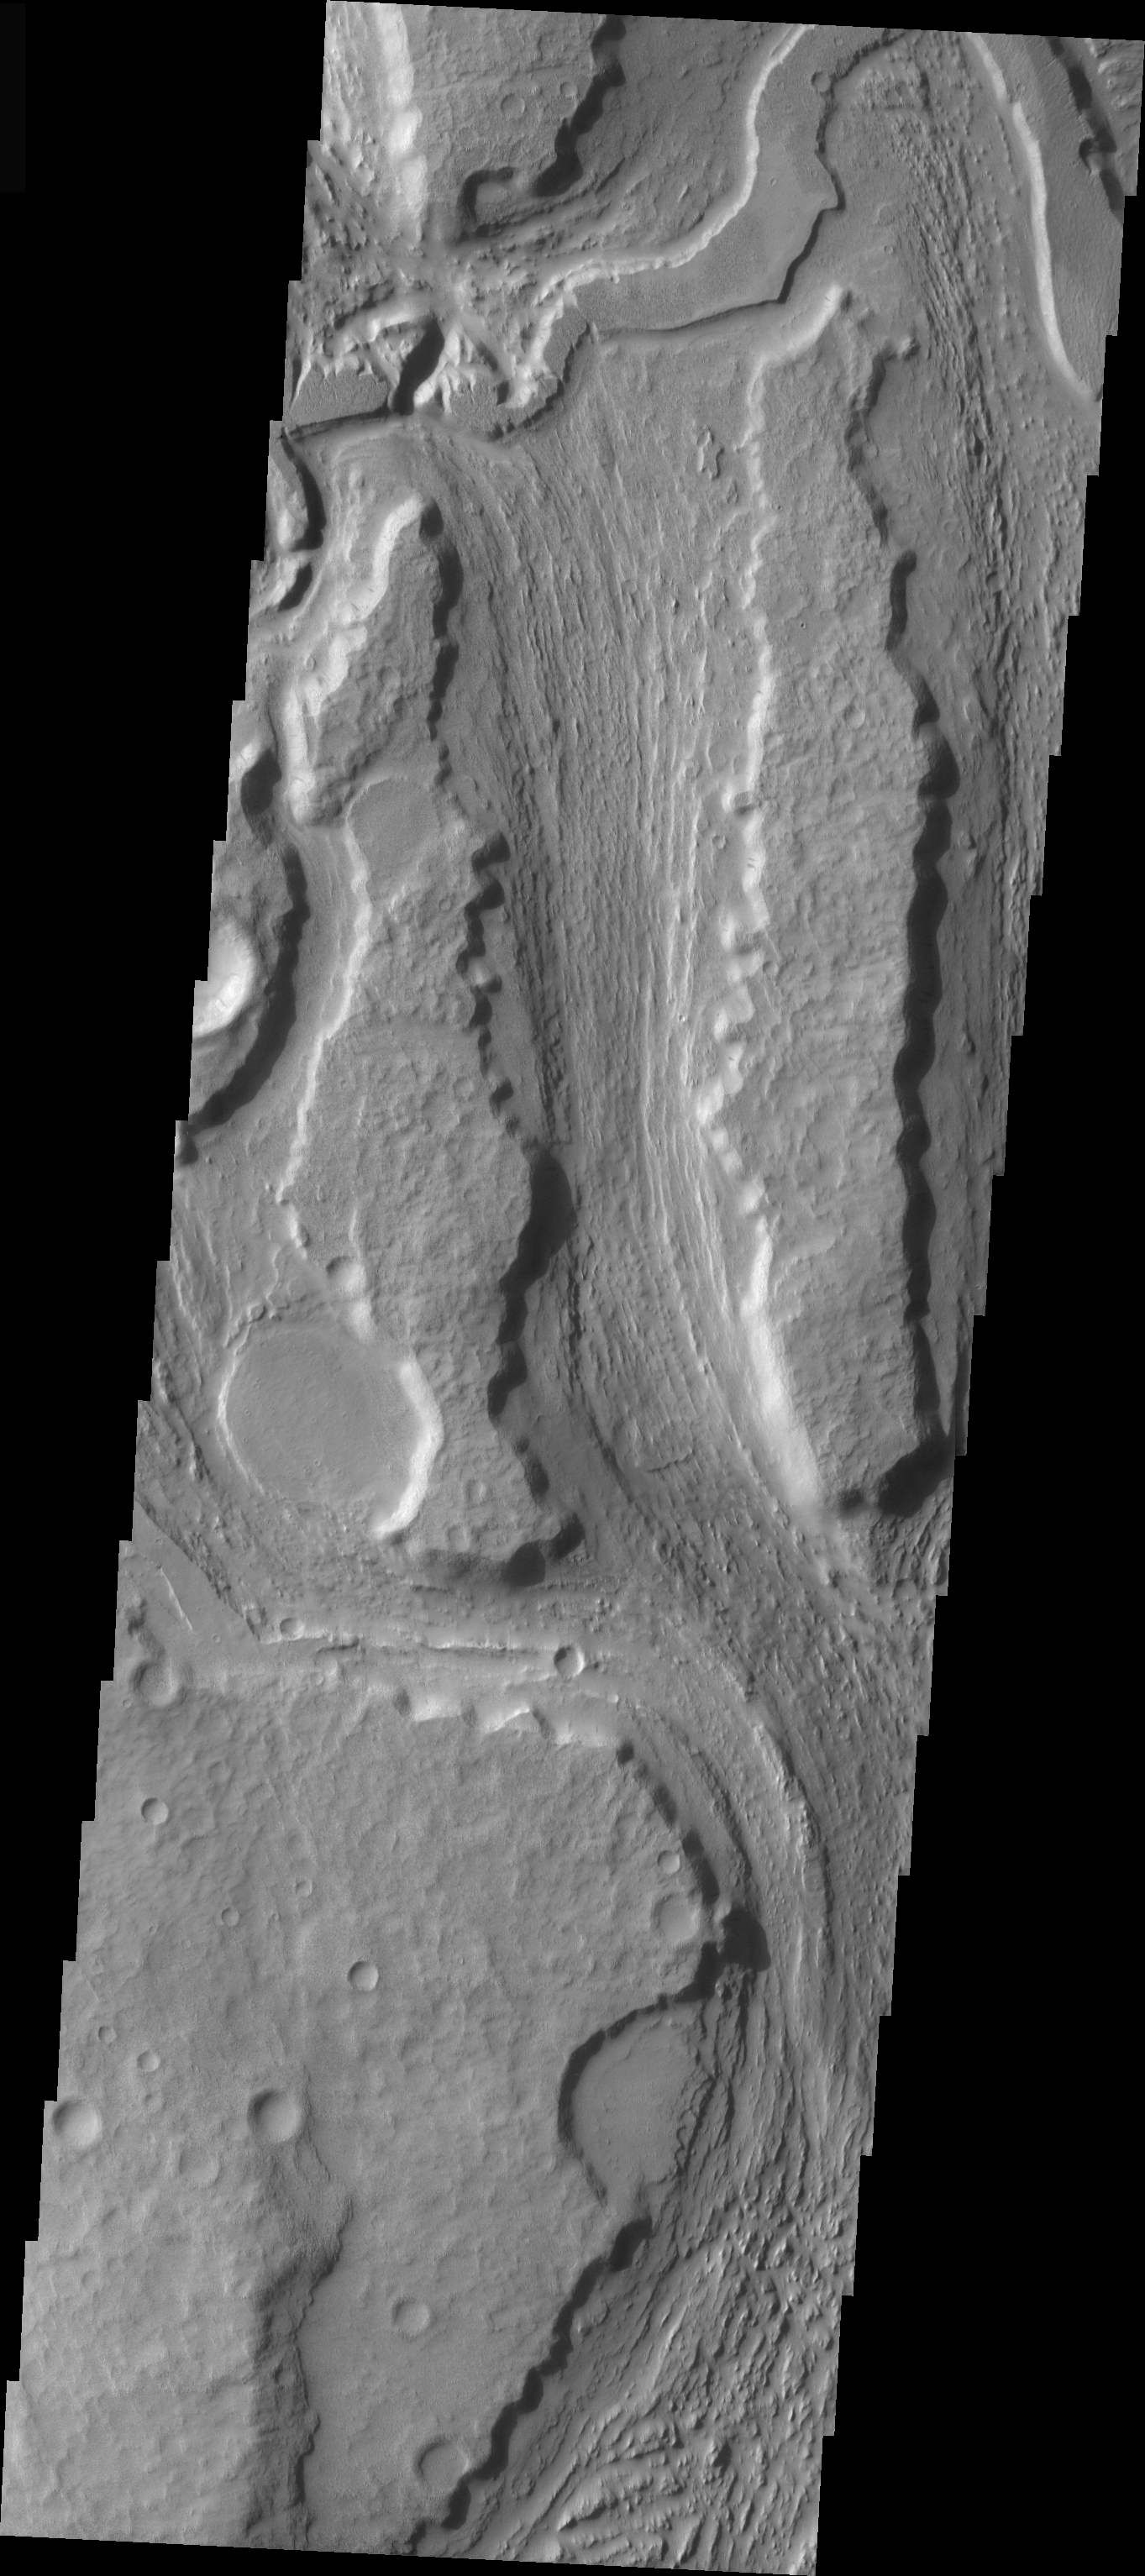

Minio Vallis Channel

This VIS image is of the southern reach of Minio Vallis, a small fluvial channel located near the larger Mangala Vallis. Both channels are in the Tharsis region, in the area west of Arsia Mons and southeast of Medusae Fossae.

Image information: VIS instrument. Latitude -8.2, Longitude 208.1 East (151.9 West). 19 meter/pixel resolution.

Note: this THEMIS visual image has not been radiometrically nor geometrically calibrated for this preliminary release. An empirical correction has been performed to remove instrumental effects. A linear shift has been applied in the cross-track and down-track direction to approximate spacecraft and planetary motion. Fully calibrated and geometrically projected images will be released through the Planetary Data System in accordance with Project policies at a later time.

NASA’s Jet Propulsion Laboratory manages the 2001 Mars Odyssey mission for NASA’s Office of Space Science, Washington, D.C. The Thermal Emission Imaging System (THEMIS) was developed by Arizona State University, Tempe, in collaboration with Raytheon Santa Barbara Remote Sensing. The THEMIS investigation is led by Dr. Philip Christensen at Arizona State University. Lockheed Martin Astronautics, Denver, is the prime contractor for the Odyssey project, and developed and built the orbiter. Mission operations are conducted jointly from Lockheed Martin and from JPL, a division of the California Institute of Technology in Pasadena.

Credit: NASA/JPL/Arizona State University